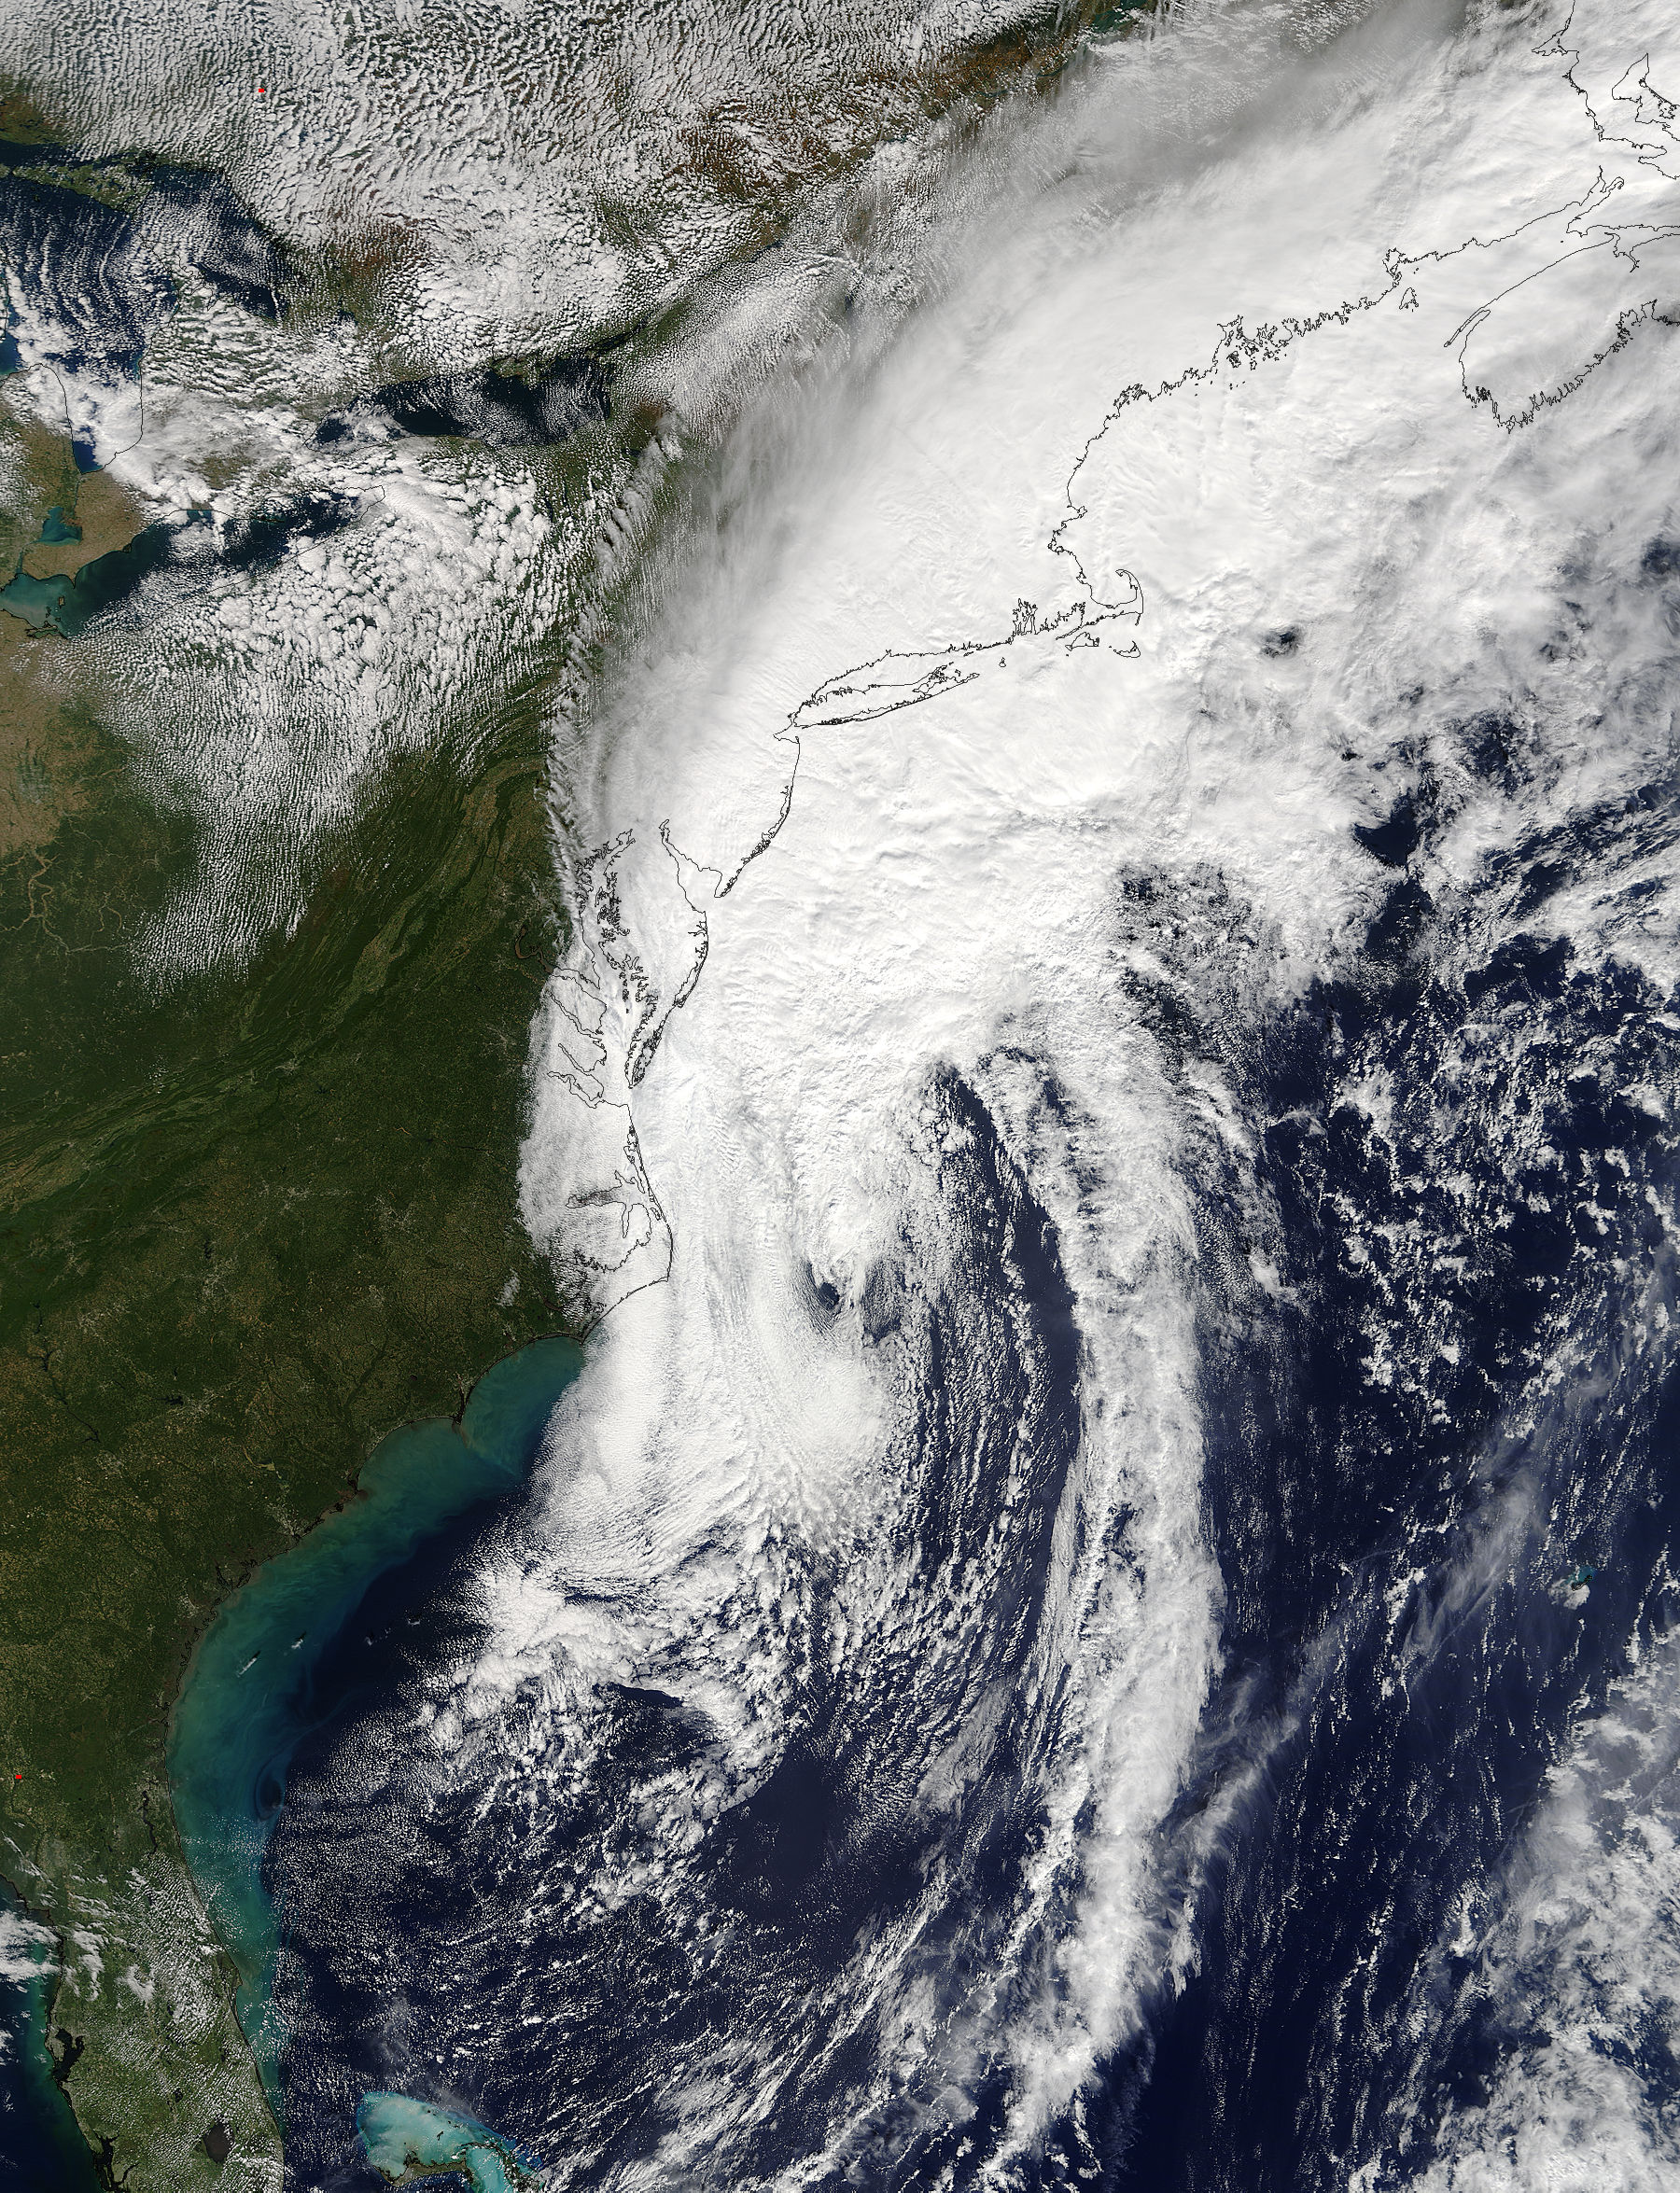

Post-Tropical Cyclone Matthew

NASA Gets a Last Look at Post-Tropical Cyclone Matthew Before It was Swallowed Up Post-Tropical Cyclone Matthew was swallowed up or absorbed by a cold front on Oct. 10, but NASA's Terra satellite captured a last look at the storm before that happened. On Sunday, Oct. 9, 2016 at 11:45 a.m. EDT (1545 UTC) NASA's Terra satellite captured a last look at Post-Tropical Cyclone Matthew as it was being absorbed by a cold front along the U.S. Eastern Seaboard.

Credit: NASA Goddard MODIS Rapid Response Team